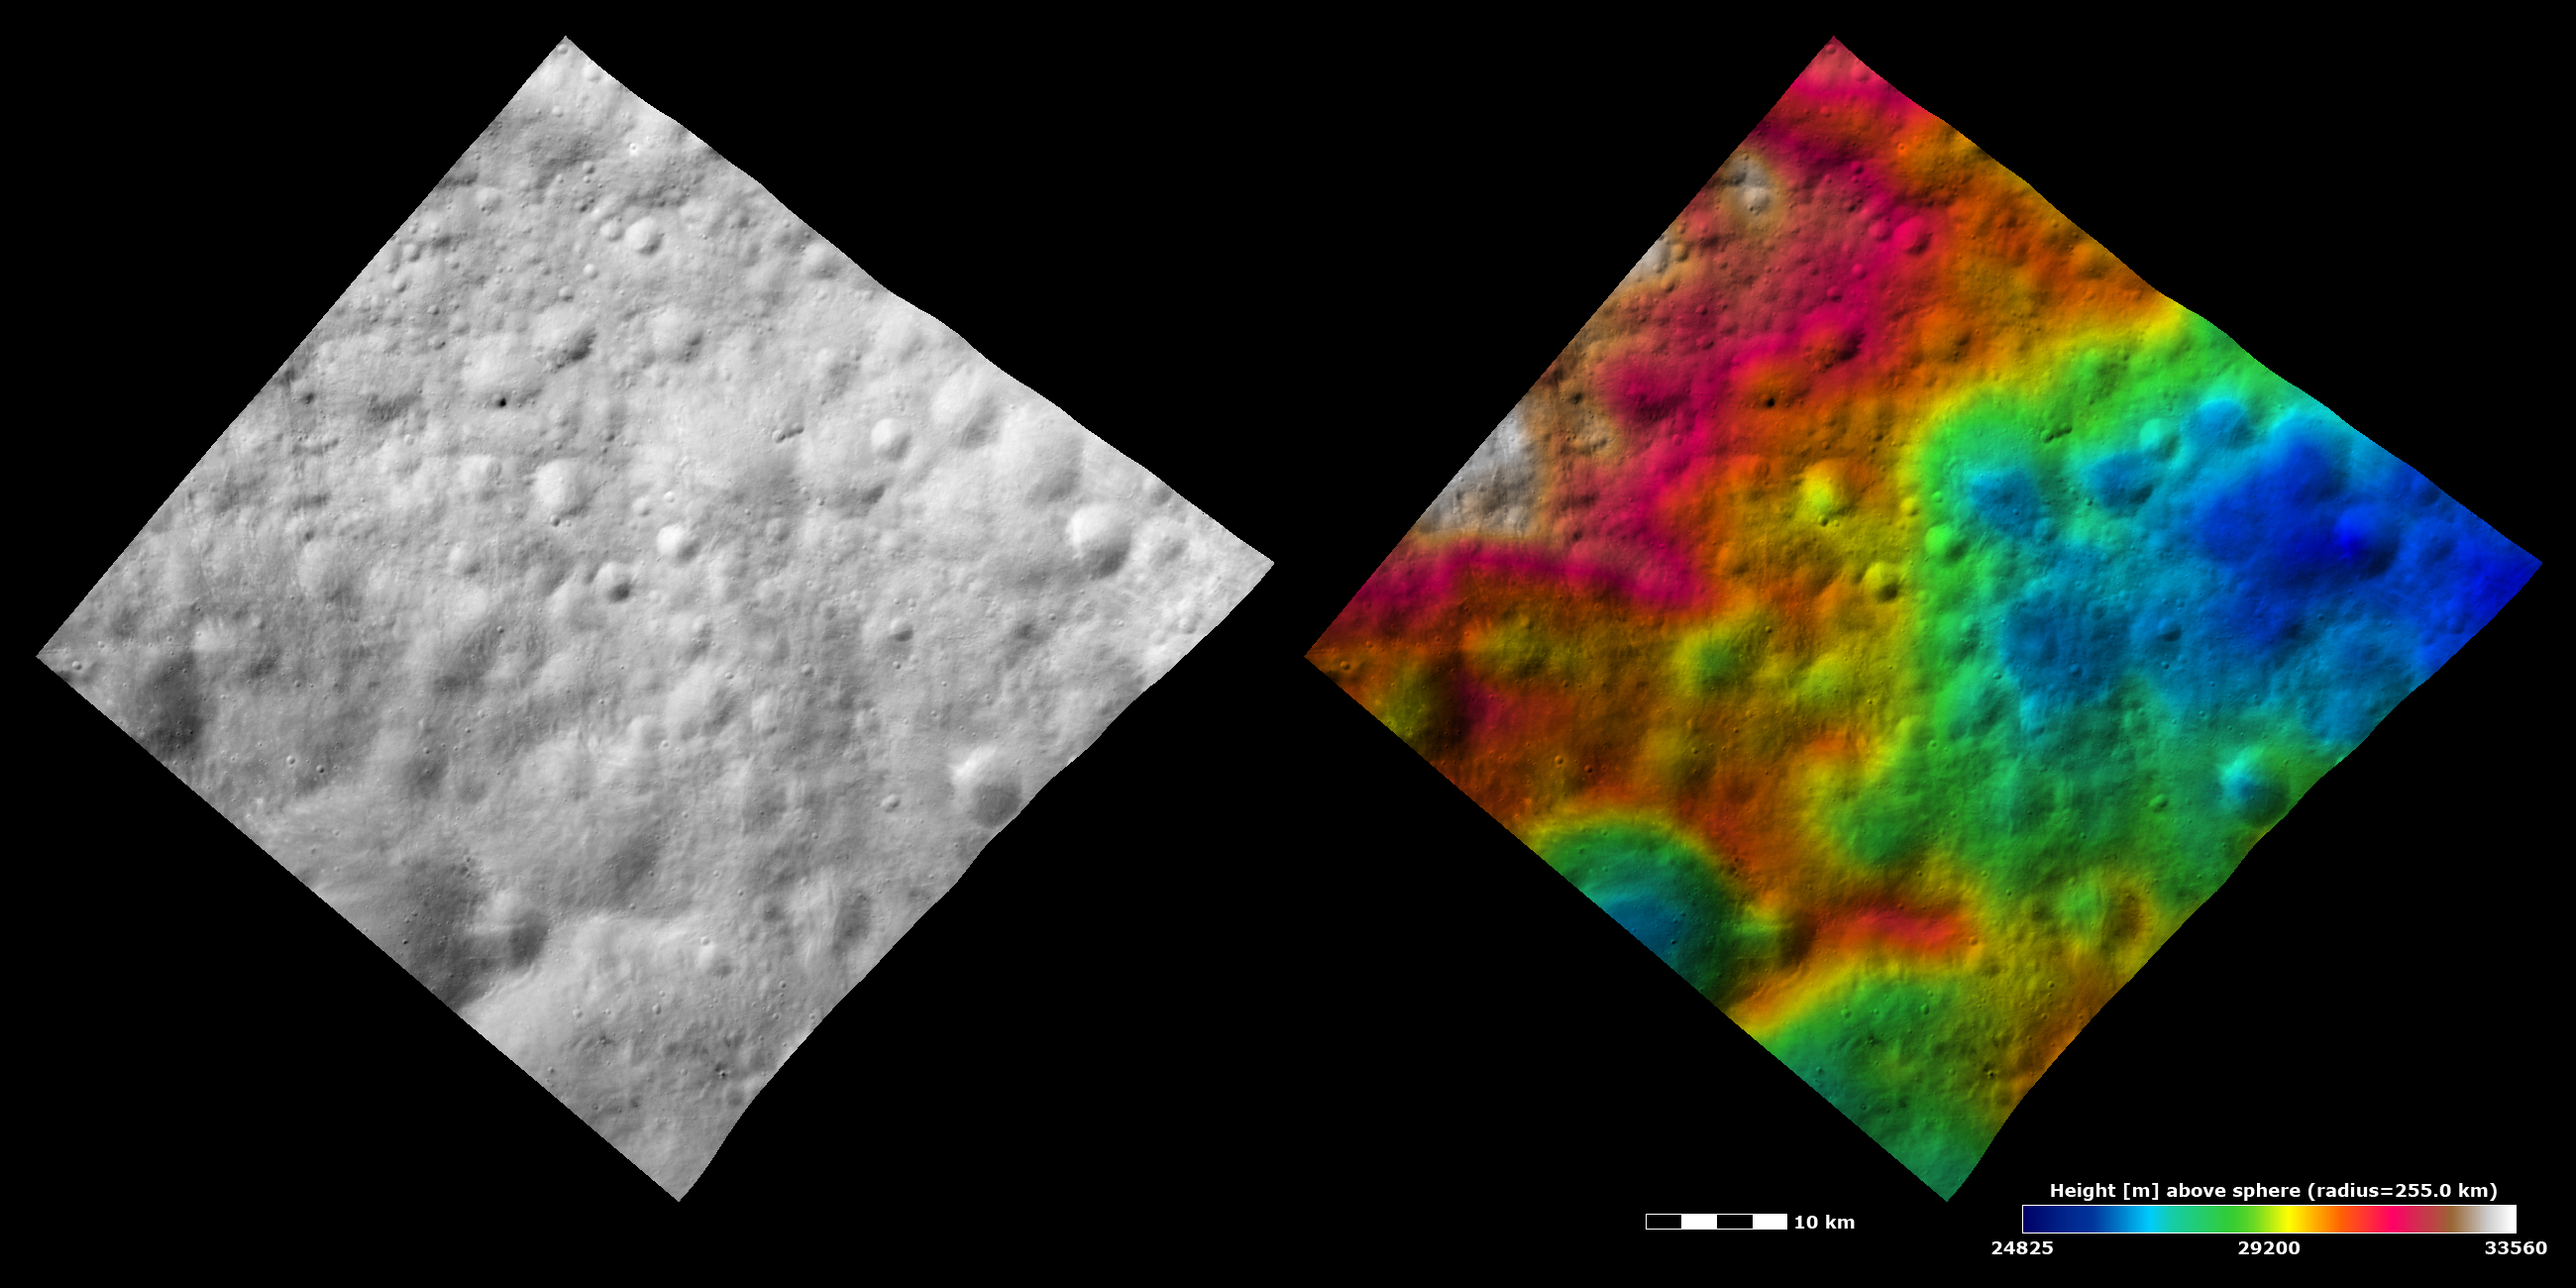

Topography and Albedo Image of Ancient Terrain with Ruined Crater

These Dawn FC (framing camera) images show an old, heavily cratered terrain around Vesta’s equator. The left image is an albedo image, which is taken directly through the clear filter of the FC. Such an image shows the albedo (e.g. brightness/darkness) of the surface. The right image uses the same albedo image as its base but then a color-coded height representation of the topography is overlain onto it. The topography is calculated from a set of images that were observed from different viewing directions, allowing stereo reconstruction. The various colors correspond to the height of the area. The red areas in the left of the image are the highest areas and the blue areas in the right of the image are the lowest areas. The heavily cratered nature of this terrain is clear in the albedo image. However, there is a roughly elliptical depression visible in the right of the topography image (colored blue) that is not as clear in the albedo image. This depression is probably a very old, ruined crater. It does not show up as well in the albedo image because it has been covered by later impact craters and has had its rim eroded. Another smaller, younger crater is visible as a blue depression in the lower left of the topography image. It is not as old or degraded/ eroded as the ruined crater so shows up better in the albedo image.

These images are centered in Vesta’s Numisia quadrangle and the center latitude and longitude of the image is 1.3°N, 243.6°E. NASA’s Dawn spacecraft obtained this image with its framing camera on October 26th 2011. This image was taken through the camera’s clear filter. The distance to the surface of Vesta is 700 km and the image has a resolution of about 60 meters per pixel. This image was acquired during the HAMO (High Altitude Mapping Orbit) phase of the mission. The images are lambert-azimuthal map projected.

The Dawn mission to Vesta and Ceres is managed by NASA’s Jet Propulsion Laboratory, a division of the California Institute of Technology in Pasadena, for NASA’s Science Mission Directorate, Washington D.C. UCLA is responsible for overall Dawn mission science. Dawn’s VIR was provided by ASI, the Italian Space Agency and is managed by INAF, Italy’s National Institute for Astrophysics, in collaboration with Selex Galileo, where it was built.

Credit: NASA/JPL-Caltech/UCLA/MPS/DLR/IDA